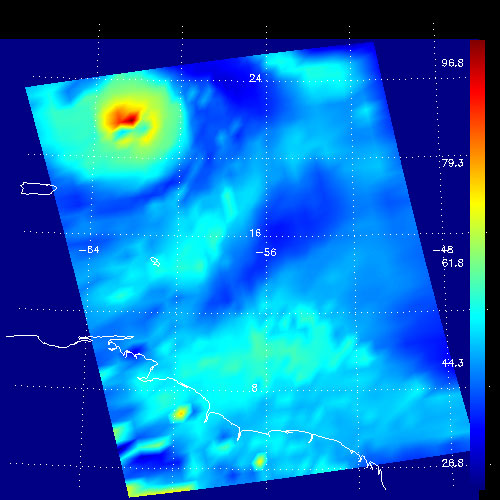

Hurricane Isabel, Amount of Atmospheric Water Vapor Observed By AIRS

Figure 1

These false-color images show the amount of atmospheric water vapor observed by AIRS two weeks prior to the passage of Hurricane Isabel, and then when it was a Category 5 storm. The region shown includes parts of South America and the West Indies. Puerto Rico is the large island below the upper left corner.

Total water vapor represents the depth of a layer if all the water vapor in the atmosphere were to condense and fall to the surface. The color bar on the right sides of the plots give the thickness of this layer in millimeters (mm). The first image, from August 28, shows typical tropical water vapor amounts over the ocean: between roughly 25 and 50 mm, or 1 to 2 inches. The highest values of roughly 80 mm, seen as a red blob over South America, corresponds to intense thunderstorms. Thunderstorms pull in water vapor from surrounding regions and concentrate it, with much of it then falling as rain.

Figure 1 shows total water during the passage of Hurricane Isabel on September 13. The storm is apparent: the ring of moderate values surrounding a very strong maximum of 100 mm. Total water of more than 80 mm is unusual, and these values correspond to the intense thunderstorms contained within Isabel. The thunderstorms–and the large values of total water–are fed by evaporation from the ocean in the hurricane’s high winds. The water vapor near the center of the storm does not remain there long, since hurricane rain rates as high 50 mm (2 inches) per hour imply rapid cycling of the water we observe. Away from the storm the amount of total water vapor is rather low, associated with fair weather where air that ascended near the storm’s eye returns to earth, having dropped its moisture as rain. Also seen in the second images are two small regions of about 70 mm of total water over south America. These are yet more thunderstorms, though likely much more benign than those in Isabel.

About AIRS
The Atmospheric Infrared Sounder, AIRS, in conjunction with the Advanced Microwave Sounding Unit, AMSU, senses emitted infrared and microwave radiation from Earth to provide a three-dimensional look at Earth’s weather and climate. Working in tandem, the two instruments make simultaneous observations all the way down to Earth’s surface, even in the presence of heavy clouds. With more than 2,000 channels sensing different regions of the atmosphere, the system creates a global, three-dimensional map of atmospheric temperature and humidity, cloud amounts and heights, greenhouse gas concentrations, and many other atmospheric phenomena. Launched into Earth orbit in 2002, the AIRS and AMSU instruments fly onboard NASA’s Aqua spacecraft and are managed by NASA’s Jet Propulsion Laboratory in Pasadena, Calif., under contract to NASA. JPL is a division of the California Institute of Technology in Pasadena.

Credit: NASA/JPL